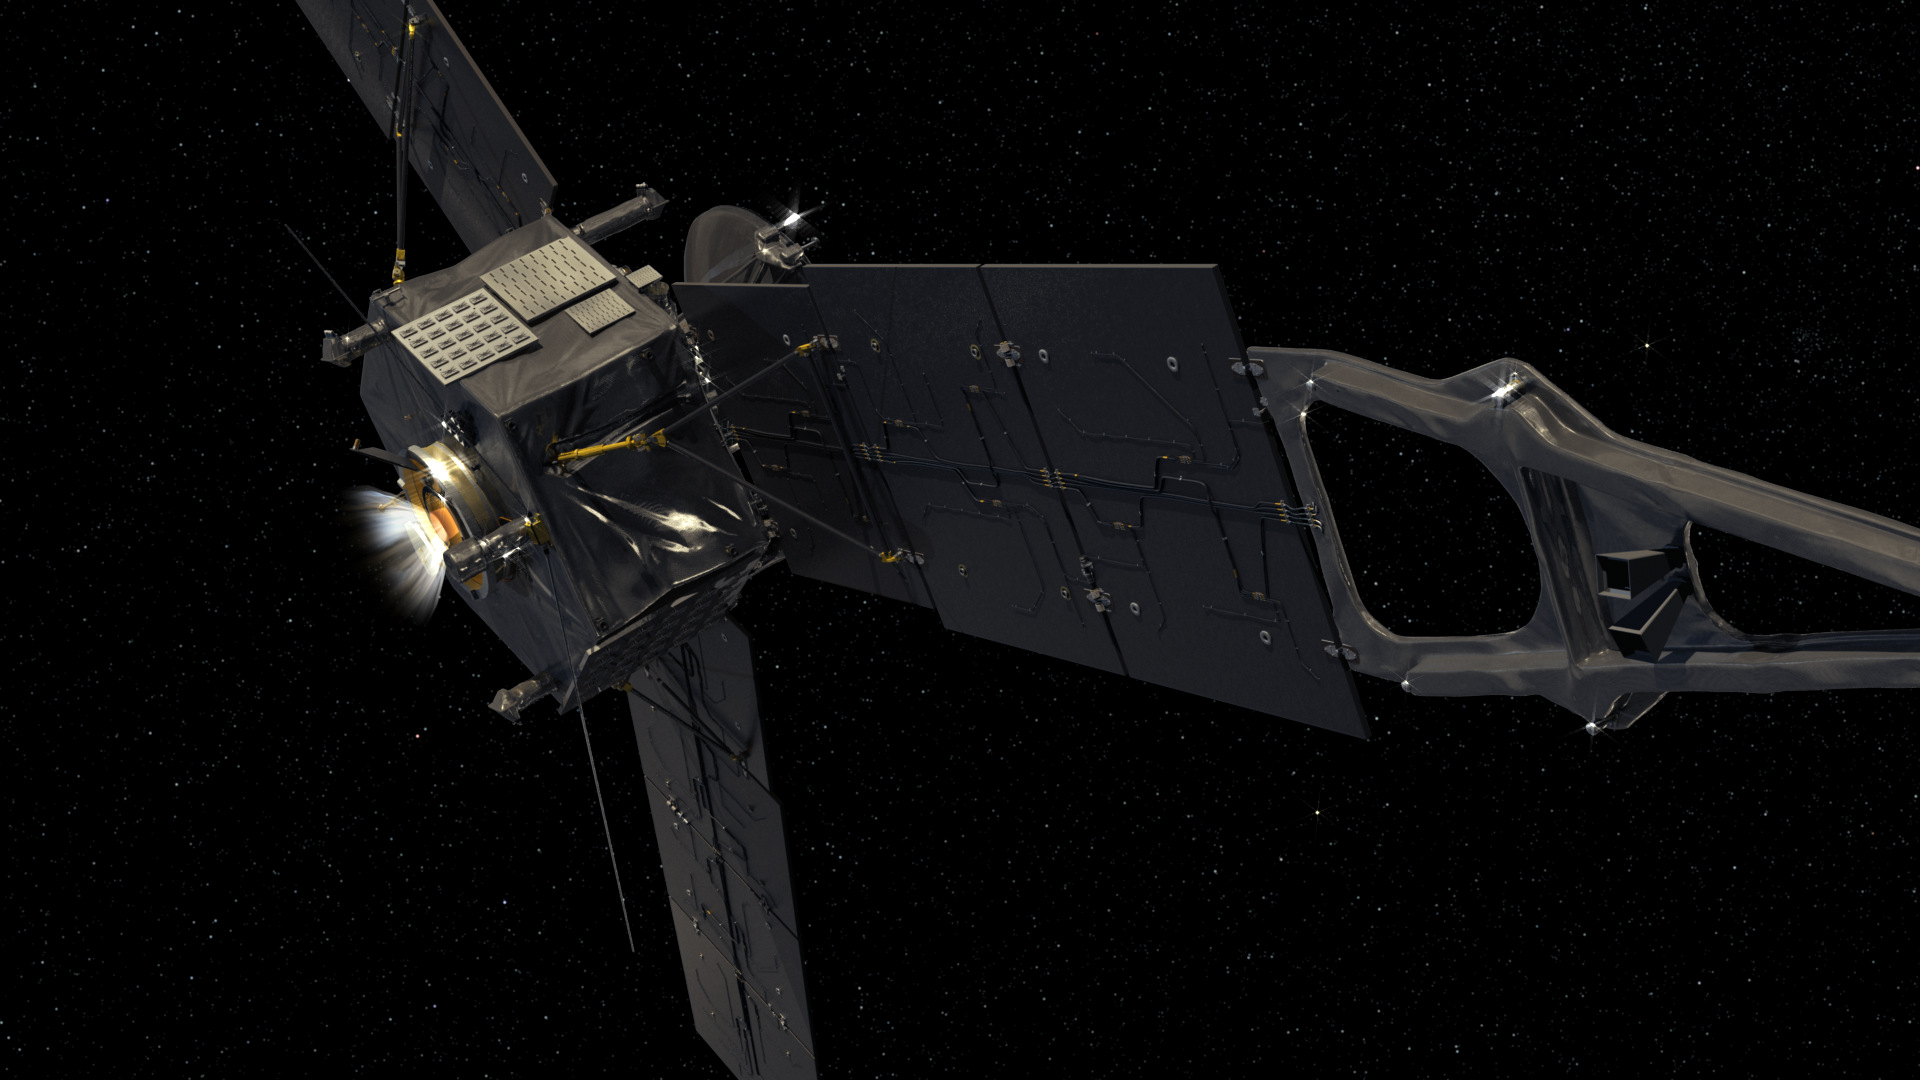

Juno Fires its Main Engine

This computer-generated image depicts NASA’s Juno spacecraft firing its Leros-1b main engine.

NASA’s Jet Propulsion Laboratory, Pasadena, Calif., manages the Juno mission for the principal investigator, Scott Bolton, of Southwest Research Institute in San Antonio. The Juno mission is part of the New Frontiers Program managed at NASA’s Marshall Space Flight Center in Huntsville, Ala. Lockheed Martin Space Systems, Denver, built the spacecraft. JPL is a division of the California Institute of Technology in Pasadena.

Credit: NASA/JPL-Caltech